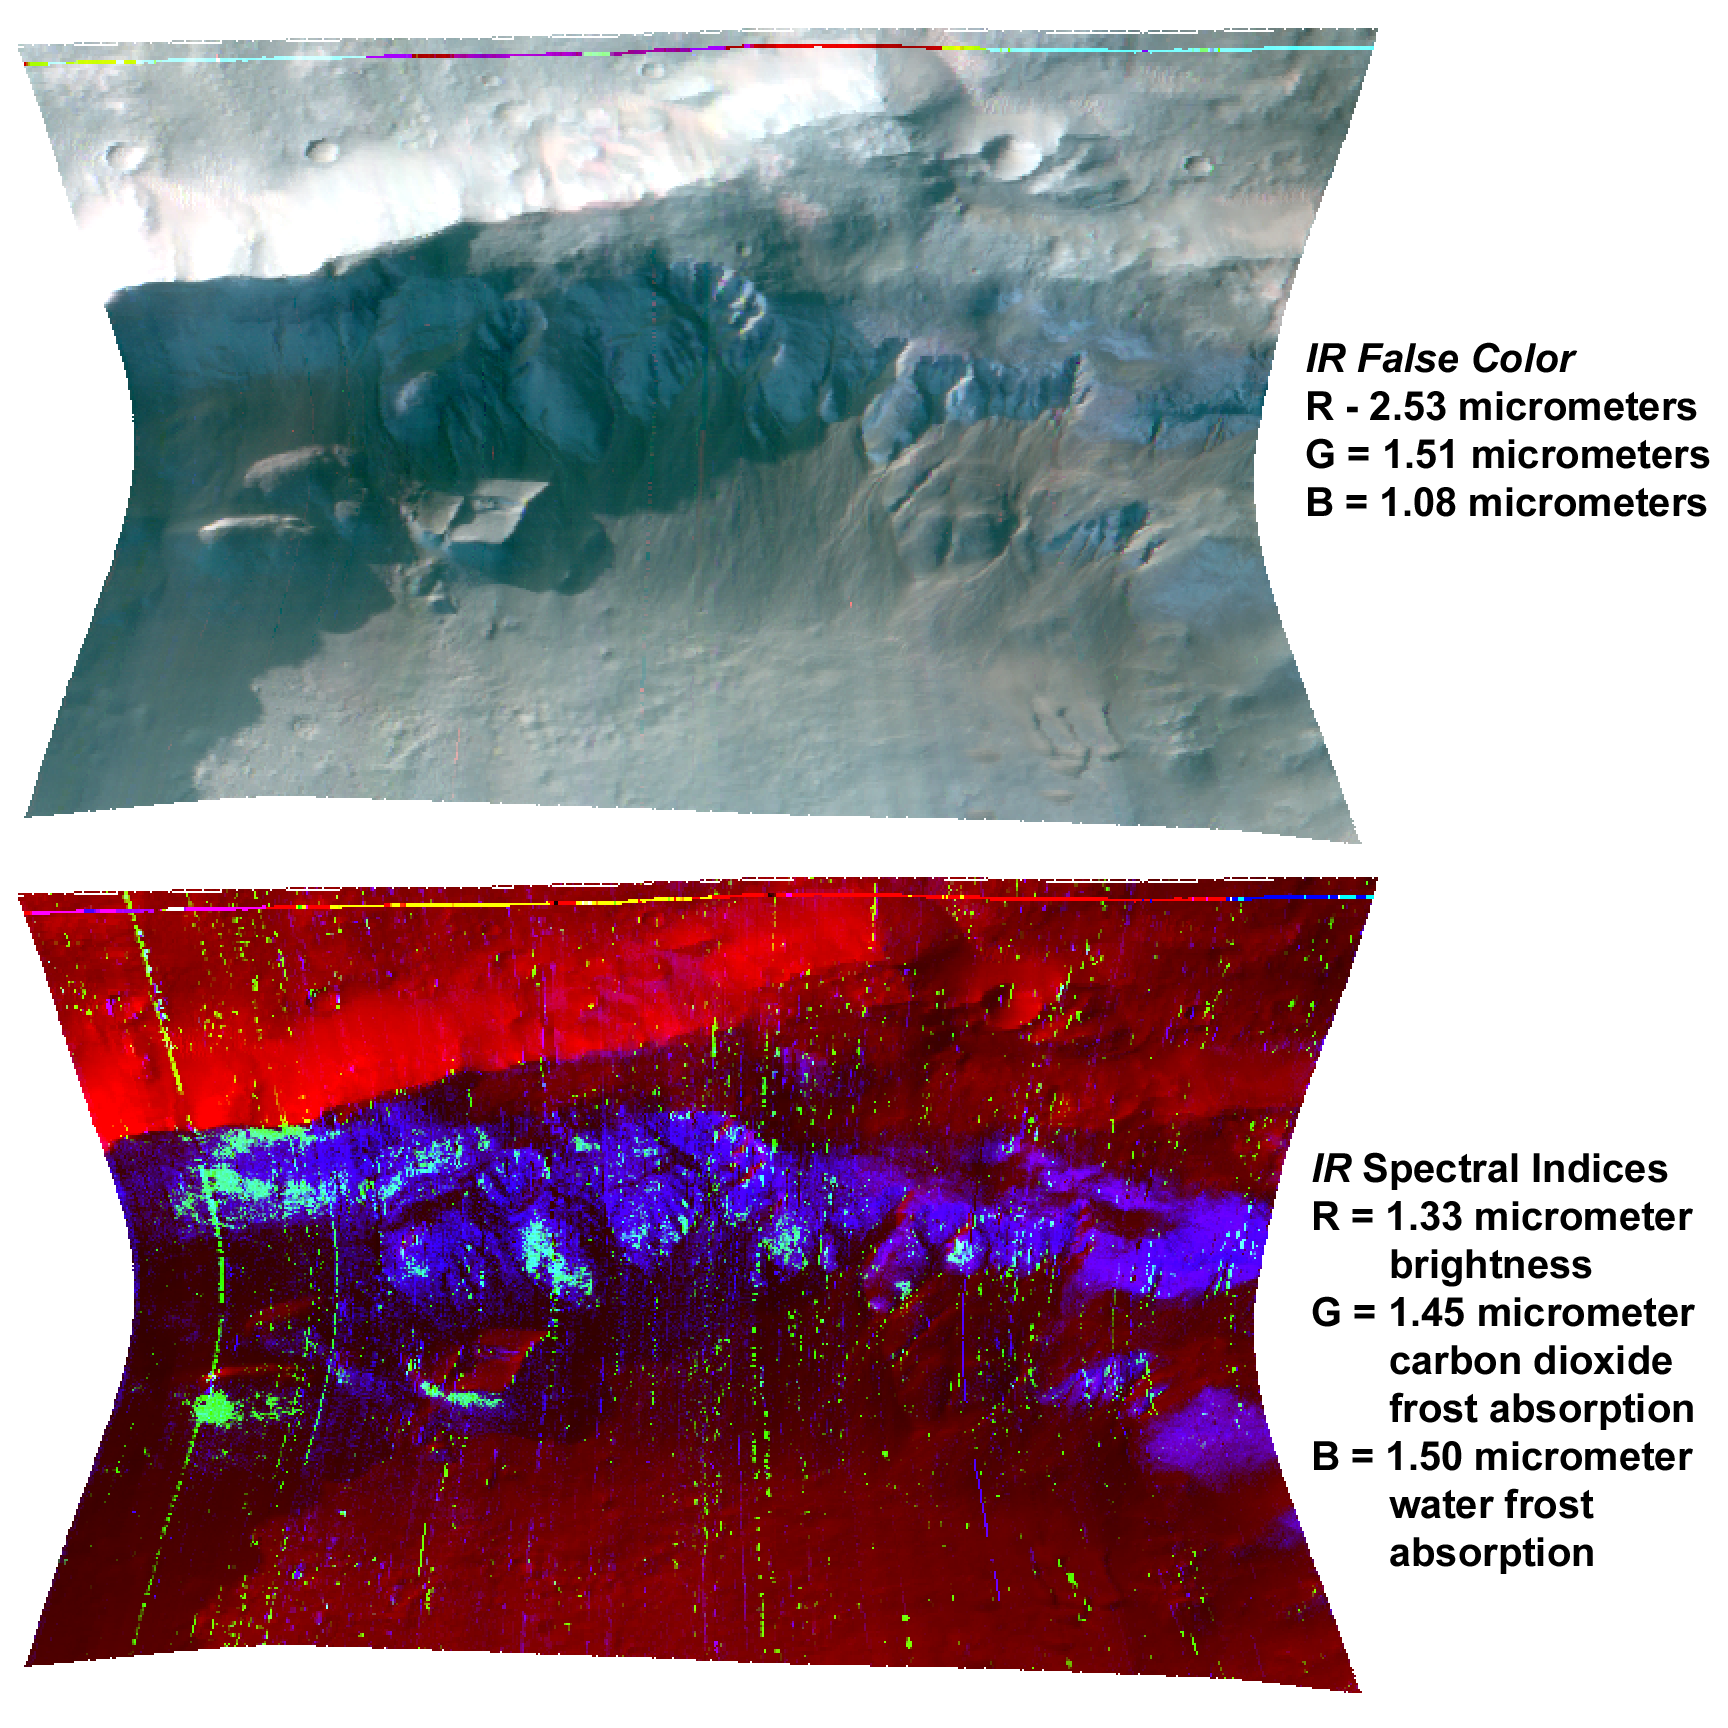

Seasonal Frost in Terra Sirenum

This image of the Terra Sirenum region of Mars was taken by the Compact Reconnaissance Imaging Spectrometer for Mars (CRISM) at 0918 UTC (4:18 a.m. EST) on Nov. 25, 2006, near 38.9 degrees south latitude, 195.9 degrees east longitude. CRISM’s image was taken in 544 colors covering 0.36-3.92 micrometers, and shows features as small as 18 meters (60 feet) across.

At this time, Mars’ southern hemisphere was experiencing mid-winter. During Martian southern winter, the southern polar cap is covered and surrounded by carbon dioxide frost and water frost. This is unlike Earth, whose frozen winter precipitation is made up of only one volatile — water. The carbon dioxide frost evaporates, or sublimates, at a lower temperature than water frost. So, during spring, the carbon dioxide ice evaporates first and leaves a residue of water frost, which later sublimates as well.

The image shown here covers part of a crater rim, which is illuminated from the upper left. North is at the top. The topography creates a cold microenvironment on the south side of the rim that is partially protected from solar illumination. That cold surface contains an outlier of the southern seasonal frost about 15 degrees of latitude closer to the equator than the average edge of the frost at this season.

The top image was constructed from three infrared wavelengths that highlight the bluer color of frost than the background rock and soil. Note that the frost occurs both on sunlit and shaded surfaces on the south side of the rim. The shaded areas are still visible because they are illuminated indirectly by the Martian sky.

The bottom image was constructed by measuring the depths of spectral absorption bands due to water frost and carbon dioxide frost, and displaying the results in image form. Blue shows strength of an absorption due to water frost near 1.50 micrometers, and green shows strength of an absorption due to carbon dioxide frost near 1.45 micrometers. Red shows brightness of the surface at 1.33 micrometers — outside of the frost absorption bands — in order to show the relationship of frost to the illuminated crater rim.

In comparing the top and bottom images, note that water frost occurs in many locations on the south-facing side of the crater rim, both in sunlit and shaded areas. Because it faces away from the sun, this side of the crater rim is colder than the north, sun-facing side. This favors the formation of frost. In contrast, carbon dioxide frost occurs only in the coldest, most shaded areas.

CRISM’s mission: Find the spectral fingerprints of aqueous and hydrothermal deposits and map the geology, composition and stratigraphy of surface features. The instrument will also watch the seasonal variations in Martian dust and ice aerosols, and water content in surface materials — leading to new understanding of the climate.

The Compact Reconnaissance Imaging Spectrometer for Mars (CRISM) is one of six science instruments on NASA’s Mars Reconnaissance Orbiter. Led by The Johns Hopkins University Applied Physics Laboratory, the CRISM team includes expertise from universities, government agencies and small businesses in the United States and abroad.

Credit: NASA/JPL/JHUAPL